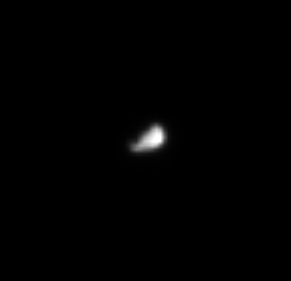

Day and Night on Hyperion

As it approached Saturn near the end of its second orbit, Cassini caught this view of the small, irregularly shaped moon Hyperion (266 kilometers, or 165 miles, across). The moon’s long axis is nearly horizontal in this view. The image shows parts of Hyperion’s day and night sides.

Hyperion is a heavily cratered body, though Cassini’s cameras were not able to discern much detail from the distance at which the image was taken. The spacecraft is slated to fly past the little moon at an altitude of less than 1,000 kilometers (620 miles) in late 2005, compared with a distance of 5.9 million kilometers (3.7 million miles) between Hyperion and Cassini when this image was taken.

The image was taken in visible light with the Cassini spacecraft narrow angle camera on Sep. 29, 2004, at a Sun-Hyperion-spacecraft, or phase, angle of 75 degrees. The image scale is 35 kilometers (22 miles) per pixel. The image has been magnified by a factor of four to aid visibility.

The Cassini-Huygens mission is a cooperative project of NASA, the European Space Agency and the Italian Space Agency. The Jet Propulsion Laboratory, a division of the California Institute of Technology in Pasadena, manages the Cassini-Huygens mission for NASA’s Office of Space Science, Washington, D.C. The Cassini orbiter and its two onboard cameras, were designed, developed and assembled at JPL. The imaging team is based at the Space Science Institute, Boulder, Colo.

Credit: NASA/JPL/Space Science Institute